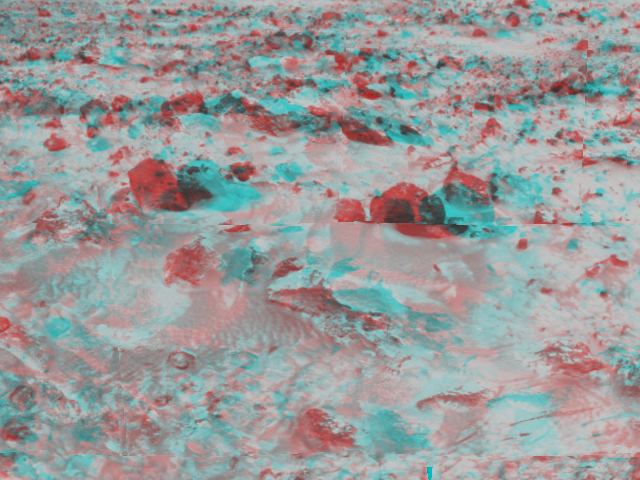

Martian Terrain – 3-D

An area of rocky terrain near the landing site of the Sagan Memorial Station can be seen in this image, taken in stereo by the Imager for Mars Pathfinder (IMP) on Sol 3. 3D glasses are necessary to identify surface detail. This image is part of a 3D “monster” panorama of the area surrounding the landing site.

Mars Pathfinder is the second in NASA’s Discovery program of low-cost spacecraft with highly focused science goals. The Jet Propulsion Laboratory, Pasadena, CA, developed and manages the Mars Pathfinder mission for NASA’s Office of Space Science, Washington, D.C. JPL is an operating division of the California Institute of Technology (Caltech). The Imager for Mars Pathfinder (IMP) was developed by the University of Arizona Lunar and Planetary Laboratory under contract to JPL. Peter Smith is the Principal Investigator.

Click below to see the left and right views individually.

Left
Right
Photojournal note: Sojourner spent 83 days of a planned seven-day mission exploring the Martian terrain, acquiring images, and taking chemical, atmospheric and other measurements. The final data transmission received from Pathfinder was at 10:23 UTC on September 27, 1997. Although mission managers tried to restore full communications during the following five months, the successful mission was terminated on March 10, 1998.

Credit: NASA/JPL